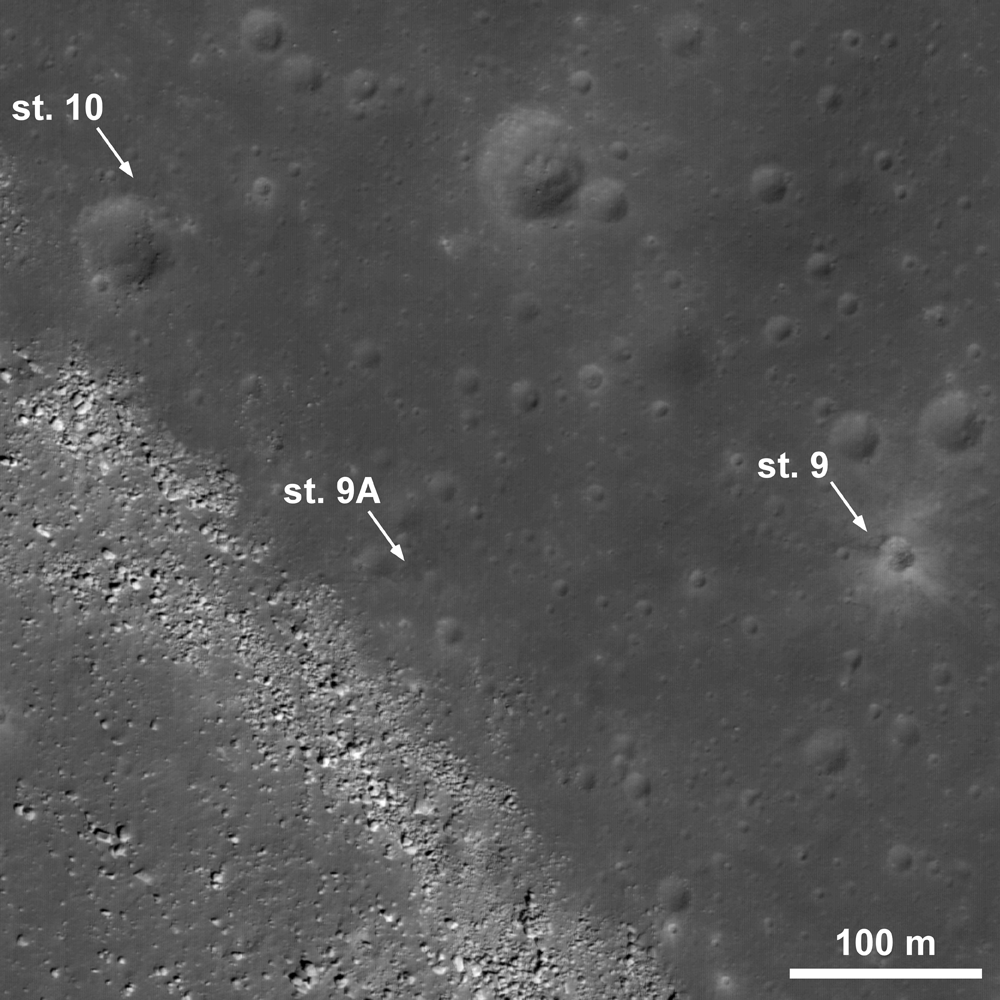

Retracing the Steps of Apollo 15

The third and final EVA of Apollo 15 brought the astronauts to the edge of Hadley Rille (lower left). Disturbed regolith is observed along the crater rim at station 9 and at the edge of the rille at station 9A. Rover tracks are visible between stations 9A and 10. Image width is 520 m, 0.52 m/pixel, LROC NAC M11171816R.

NASA’s Goddard Space Flight Center built and manages the mission for the Exploration Systems Mission Directorate at NASA Headquarters in Washington. The Lunar Reconnaissance Orbiter Camera was designed to acquire data for landing site certification and to conduct polar illumination studies and global mapping. Operated by Arizona State University, LROC consists of a pair of narrow-angle cameras (NAC) and a single wide-angle camera (WAC). The mission is expected to return over 70 terabytes of image data.

Credit: NASA/GSFC/Arizona State University